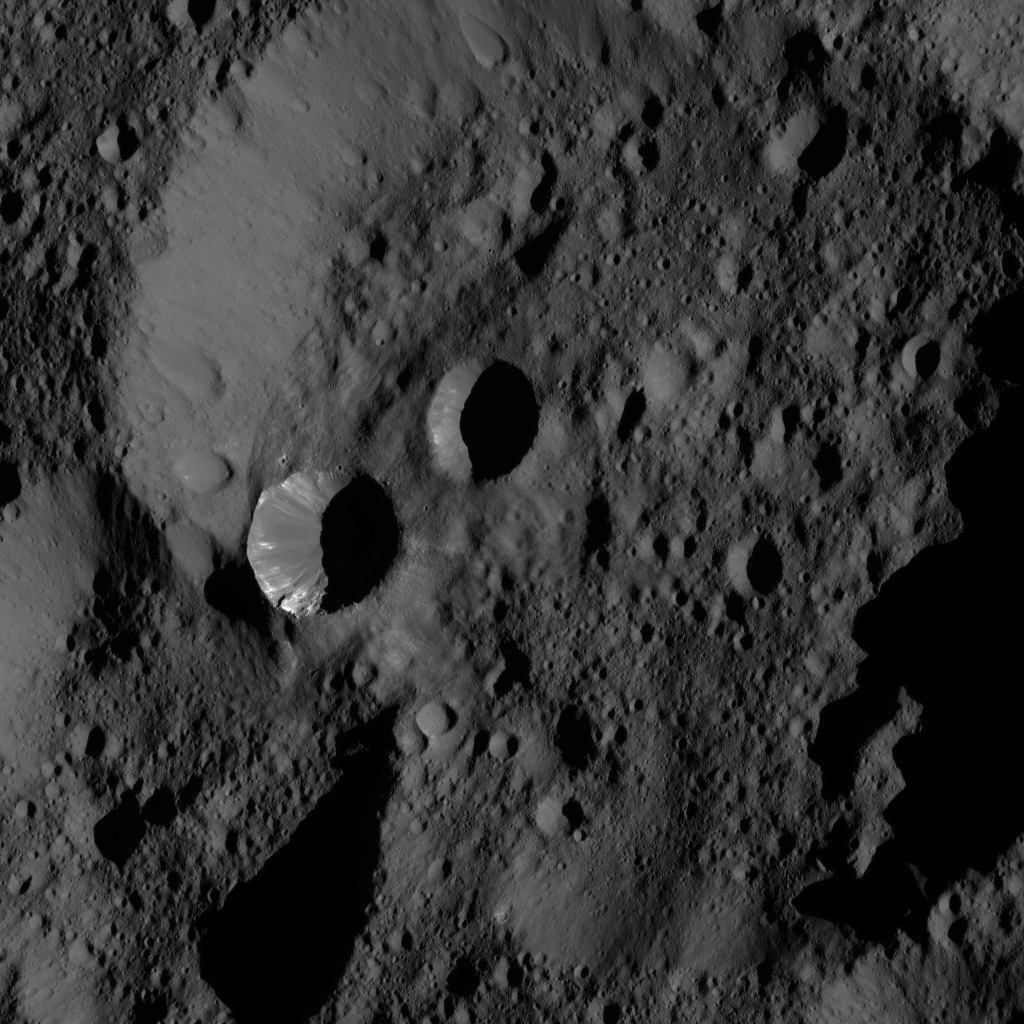

Dawn LAMO Image 187

This view from NASA’s Dawn spacecraft shows terrain located at approximately 60 degrees north latitude on Ceres.

Dawn took this image on June 3, 2016, from its low-altitude mapping orbit, at a distance of about 240 miles (385 kilometers) above the surface. The image resolution is 120 feet (35 meters) per pixel.

Dawn’s mission is managed by JPL for NASA’s Science Mission Directorate in Washington. Dawn is a project of the directorate’s Discovery Program, managed by NASA’s Marshall Space Flight Center in Huntsville, Alabama. UCLA is responsible for overall Dawn mission science. Orbital ATK, Inc., in Dulles, Virginia, designed and built the spacecraft. The German Aerospace Center, the Max Planck Institute for Solar System Research, the Italian Space Agency and the Italian National Astrophysical Institute are international partners on the mission team.

Credit: NASA/JPL-Caltech/UCLA/MPS/DLR/IDA